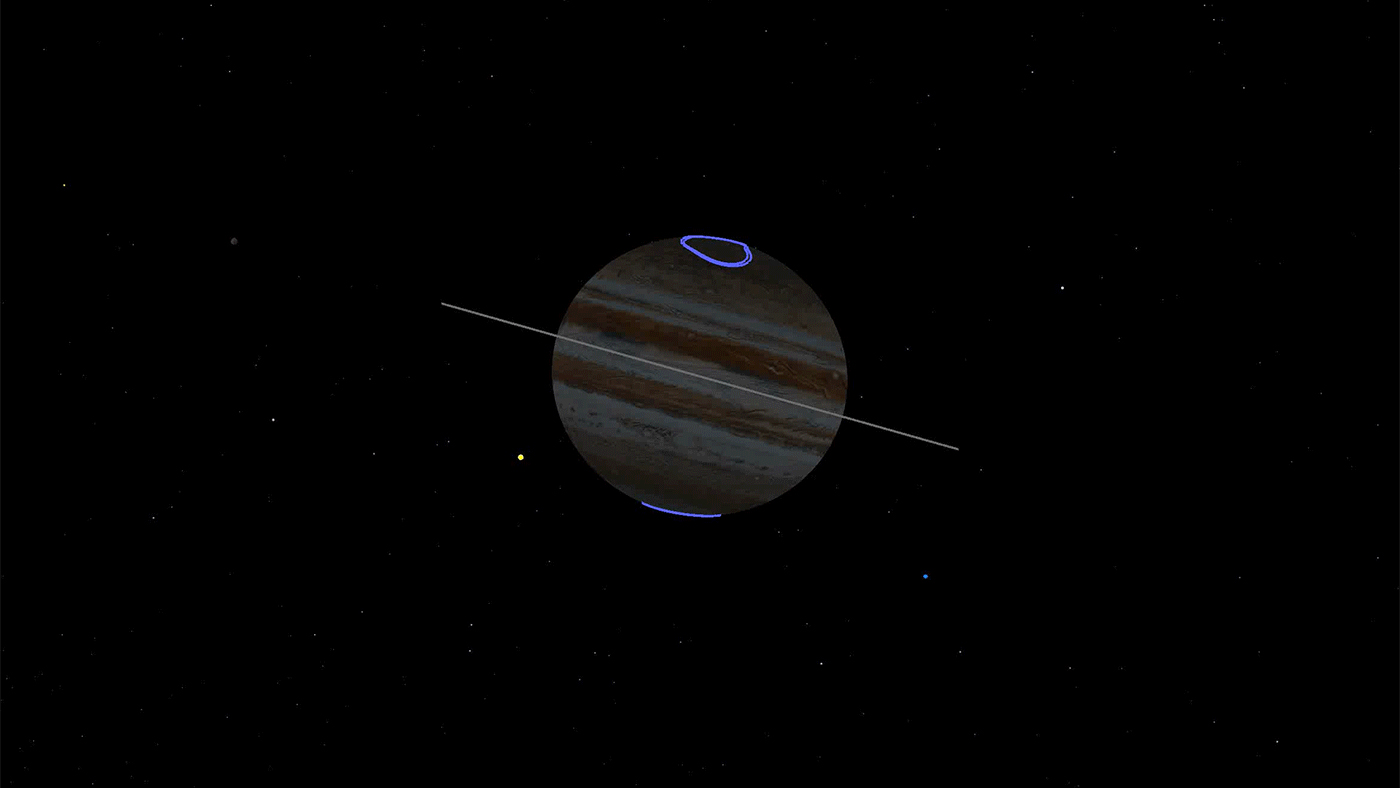

Circumlocuting Jupiter’s Shadow (Animation)

This animated gif depicts the point of view of NASA’s Juno spacecraft during its eclipse-free approach to the gas giant Nov. 3, 2019. The Sun is depicted as the yellow dot rising up just to left of the planet. Located at the north and south poles, the gas giant’s auroras are shown in purple. Jupiter’s tenuous rings are shown gray.

Credit: NASA/JPL-Caltech/SWRI